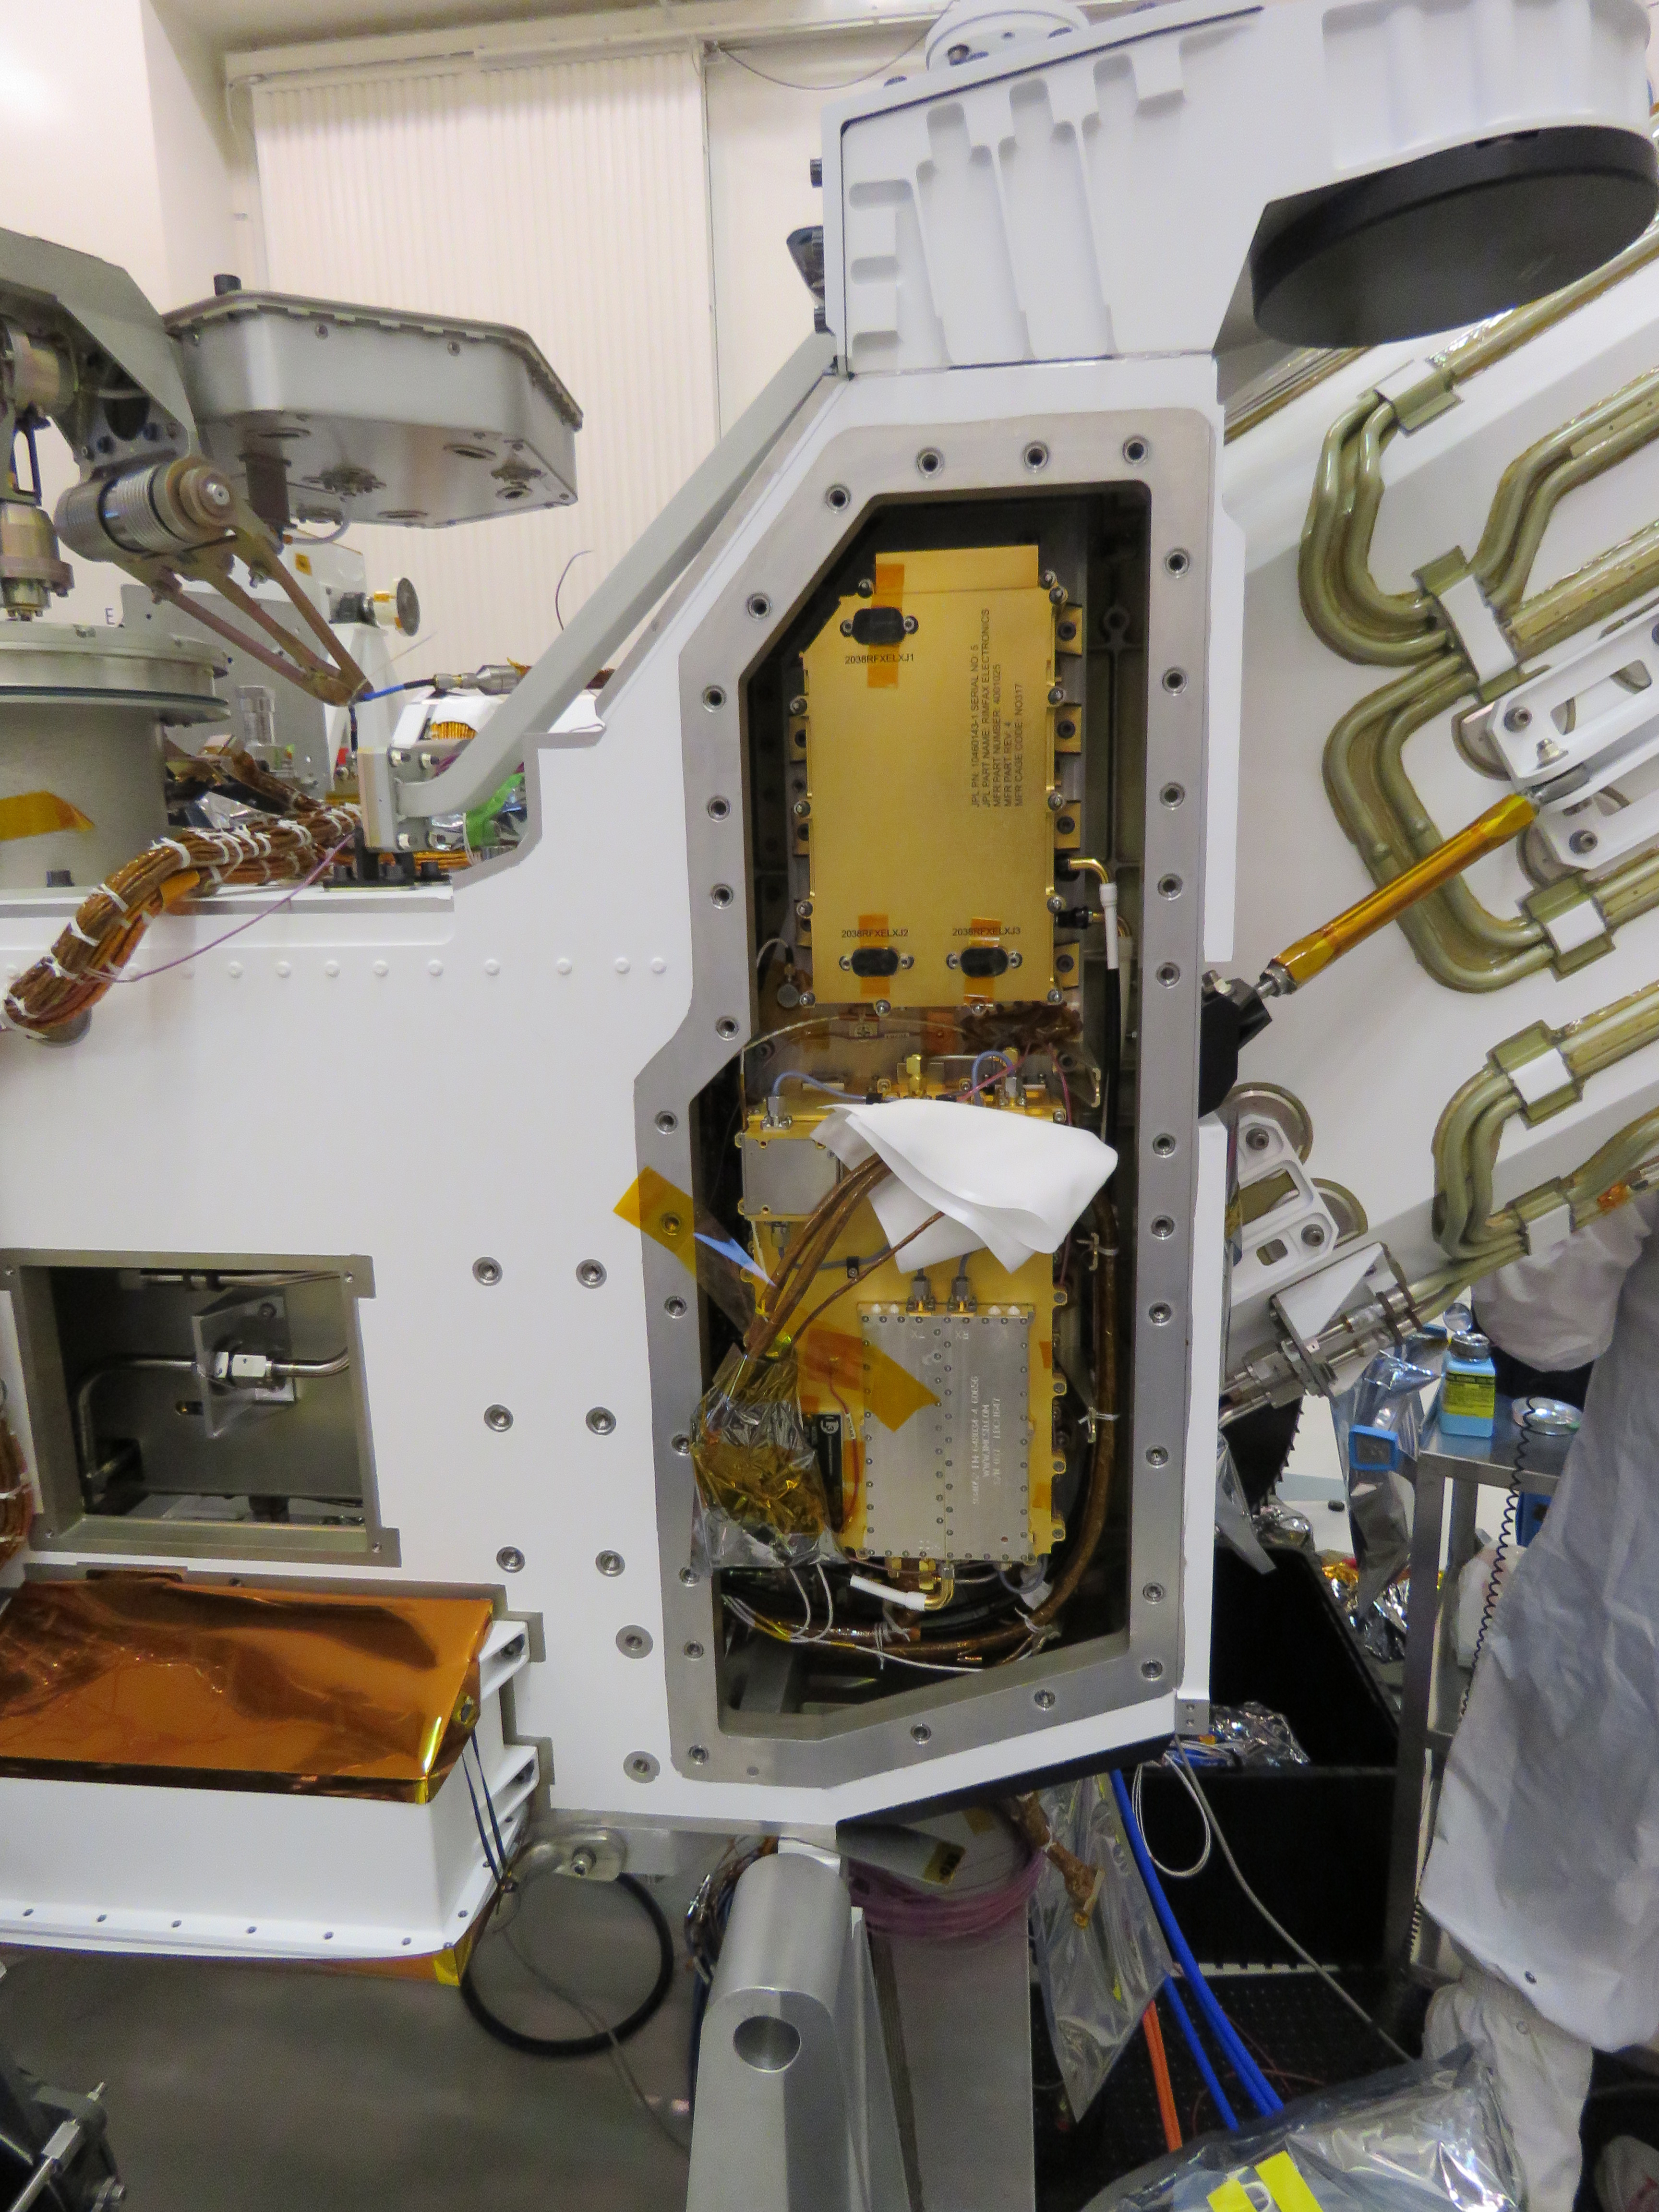

The Parts Inside Perseverance

This image, taken in the clean room at NASA’s Jet Propulsion Laboratory in Southern California, shows the Radar Imager for Mars’ Subsurface Experiment (RIMFAX) electronic’s box after it has been inserted into the Perseverance rover. The gold-plated electronics box is at the top of the opening. RIMFAX’s antenna will be mounted on the bottom rear of the rover.

NASA’s Jet Propulsion Laboratory in Southern California built and will manage operations of the Mars 2020 Perseverance rover for NASA.

Credit: NASA/JPL-Caltech